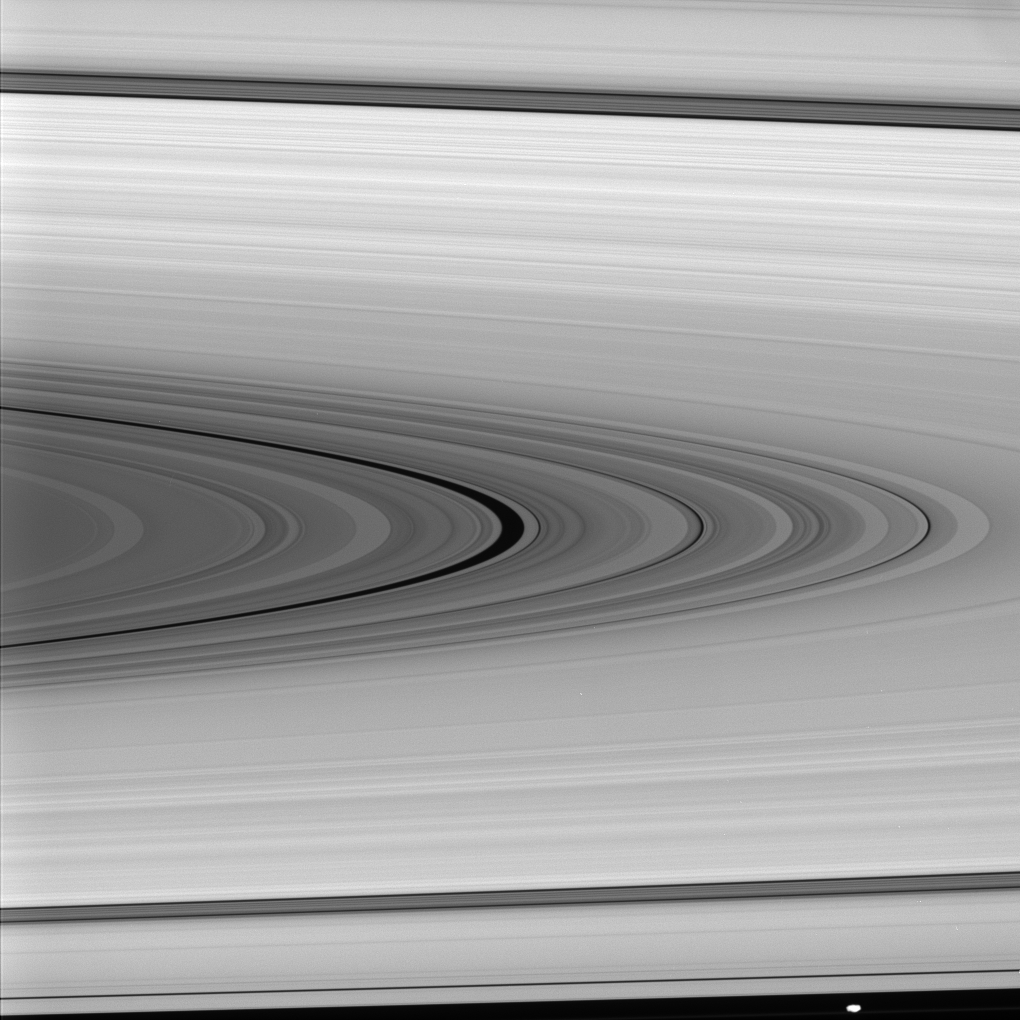

Maxwell’s Namesake

The Cassini spacecraft examines the Maxwell Gap—the large, dark division at center—which is surrounded on either side by the broad, isolated and bright ring regions, or “plateaus,” of Saturn’s outer C ring.

See PIA08389 for a labeled Cassini map of the rings.

The gap is named for James Clerk Maxwell, the famous Scottish physicist who showed that Saturn’s rings must consist of countless individual particles, rather than solid, concentric ringlets.

Prometheus (102 kilometers, 63 miles across) wanders past at the bottom of this scene, which looks toward the sunlit side of the rings from about 2 degrees below the ringplane.

The image was taken in visible light with the Cassini spacecraft narrow-angle camera on Jan. 29, 2008. The view was obtained at a distance of approximately 1.1 million kilometers (697,000 miles) from Saturn. Image scale at the center of the scene is about 7 kilometers (4 miles) per pixel in the radial, or outward from Saturn, direction.

The Cassini-Huygens mission is a cooperative project of NASA, the European Space Agency and the Italian Space Agency. The Jet Propulsion Laboratory, a division of the California Institute of Technology in Pasadena, manages the mission for NASA’s Science Mission Directorate, Washington, D.C. The Cassini orbiter and its two onboard cameras were designed, developed and assembled at JPL. The imaging operations center is based at the Space Science Institute in Boulder, Colo.

Credit: NASA/JPL/Space Science Institute